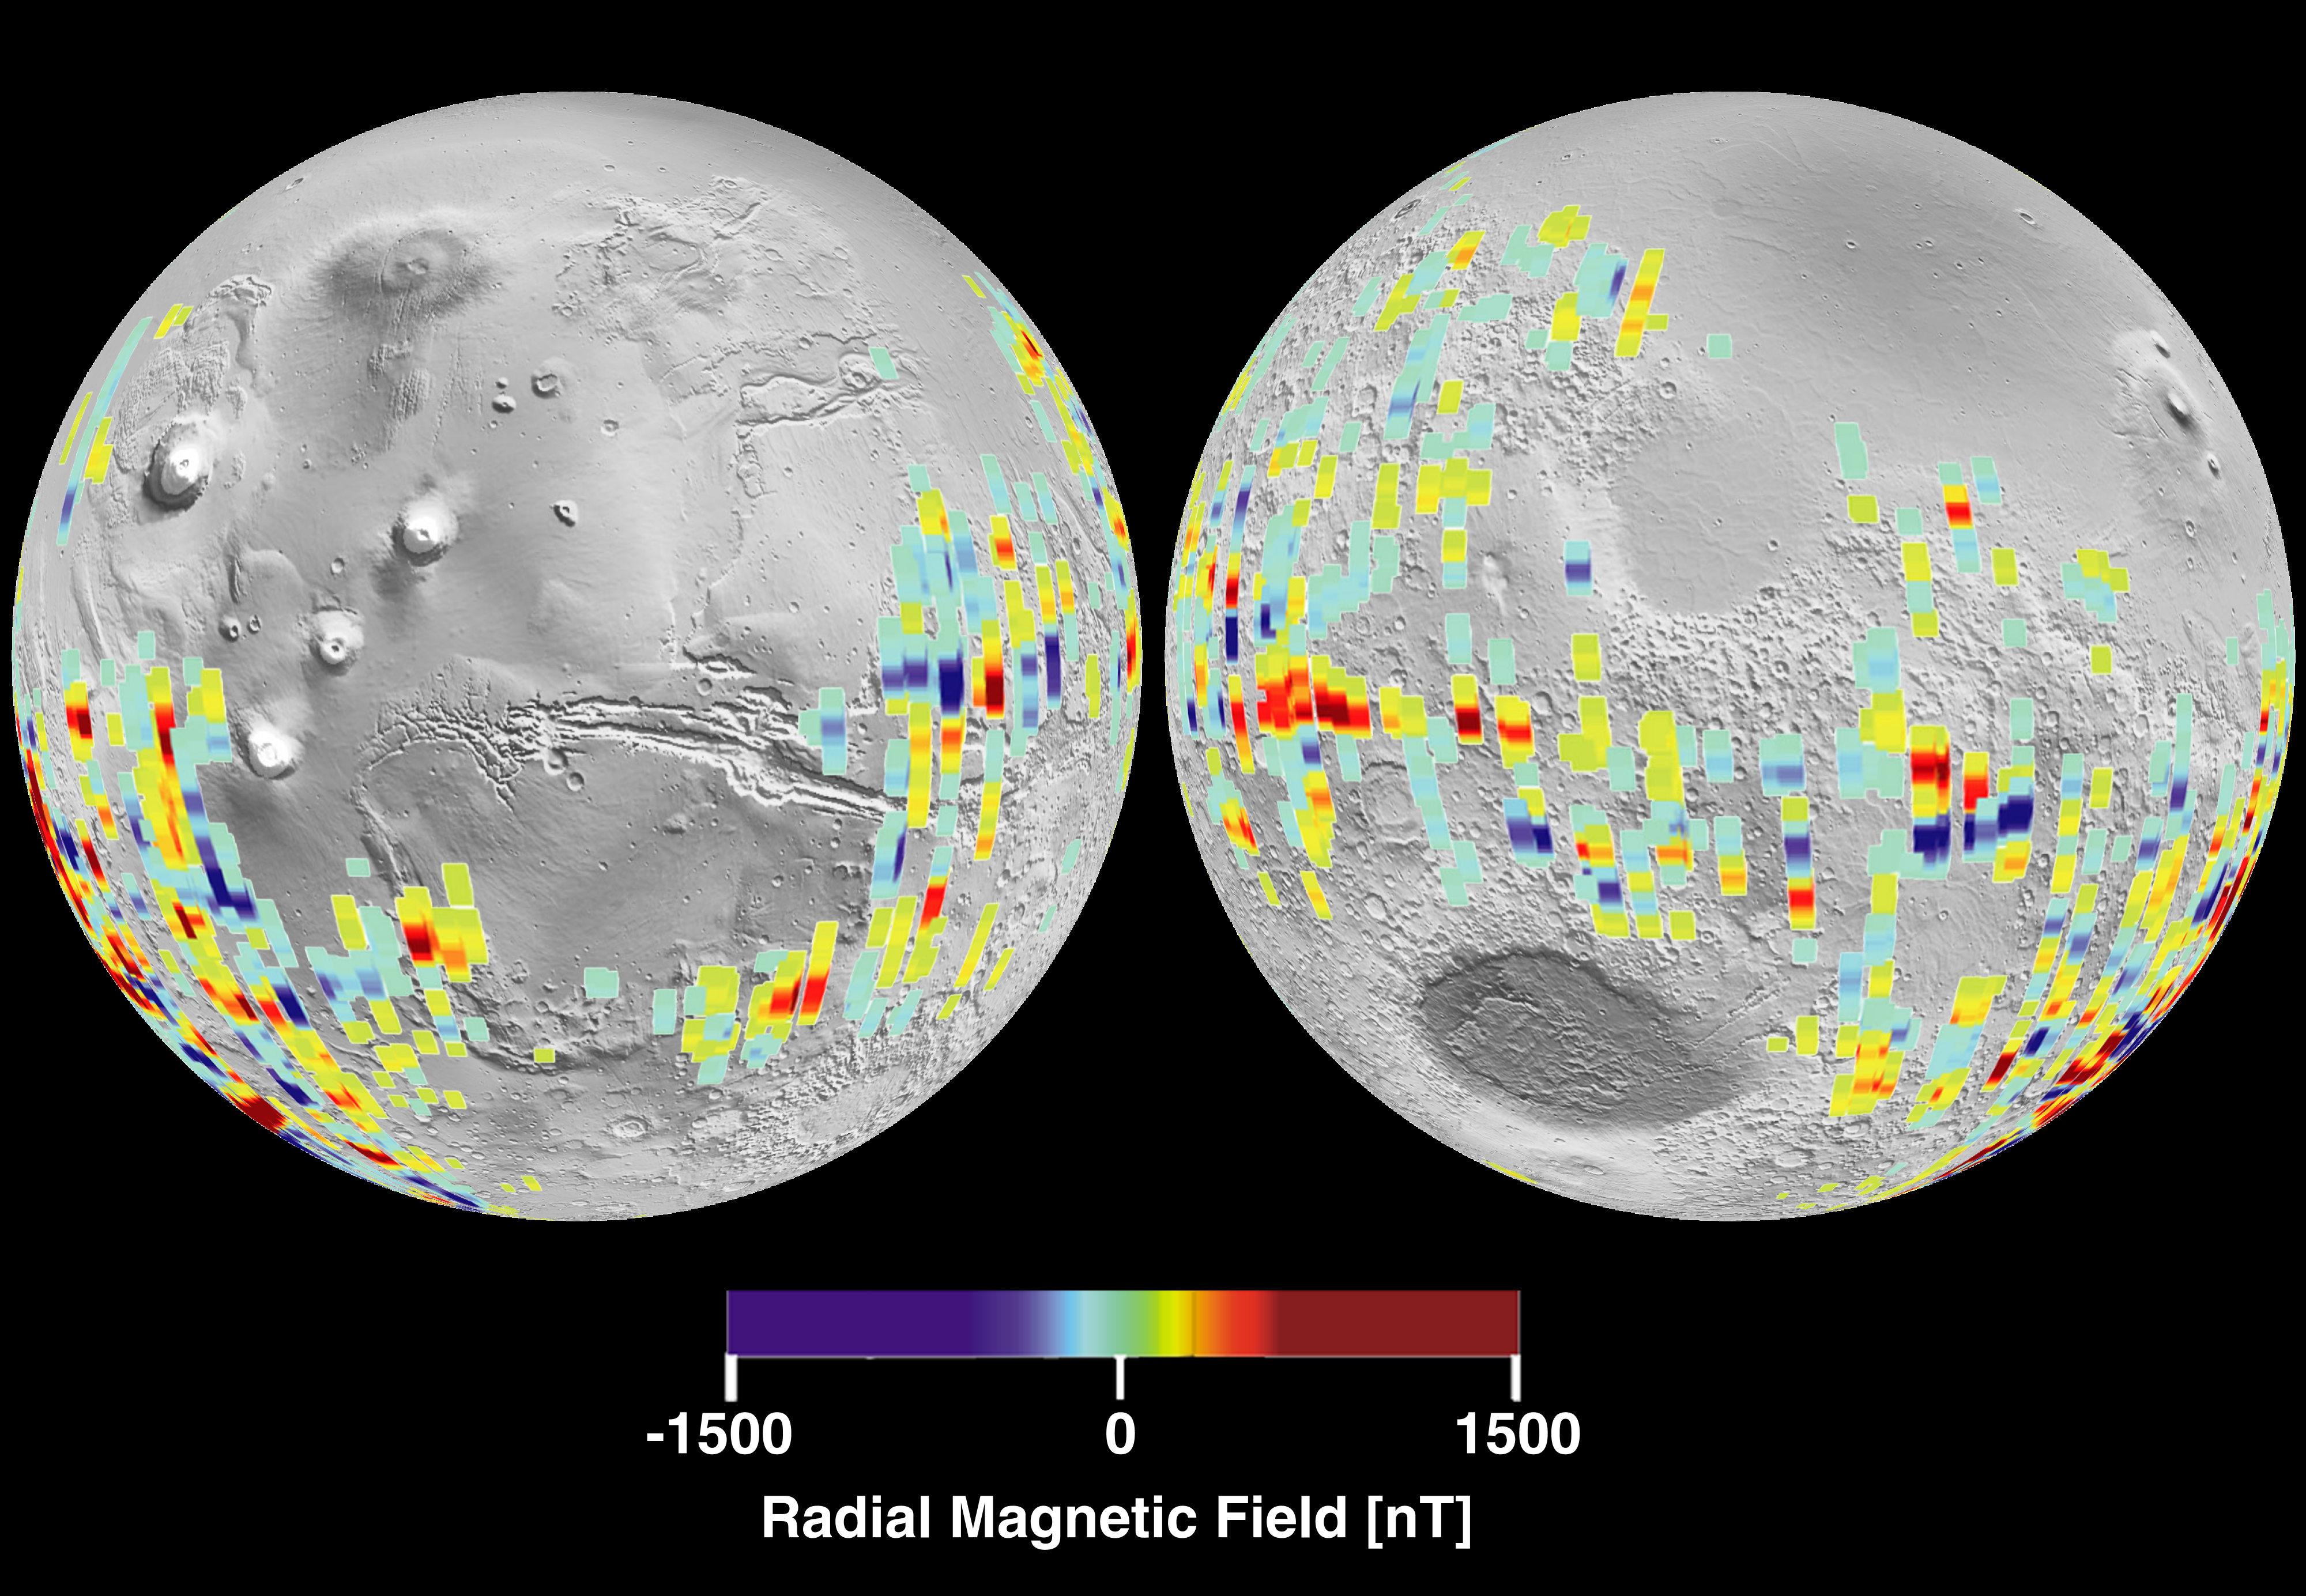

Mars Crustal Magnetic Field Remnants

The radial magnetic field measured is color coded on a global perspective view that shows measurements derived from spacecraft tracks below 200 km overlain on a monochrome shaded relief map of the topography.

This image shows especially strong Martian magnetic fields in the southern highlands near the Terra Cimmeria and Terra Sirenum regions, centered around 180 degrees longitude from the equator to the pole. It is where magnetic stripes possibly resulting from crustal movement are most prominent. The bands are oriented approximately east – west and are about 100 miles wide and 600 miles long, although the longest band stretches more than 1200 miles.

The false blue and red colors represent invisible magnetic fields in the Martian crust that point in opposite directions. The magnetic fields appear to be organized in bands, with adjacent bands pointing in opposite directions, giving these stripes a striking similarity to patterns seen in the Earth’s crust at the mid-oceanic ridges.

These data were compiled by the MGS Magnetometer Team led by Mario Acuna at the Goddard Space Flight Center in Greenbelt, MD.

Credit: NASA/JPL